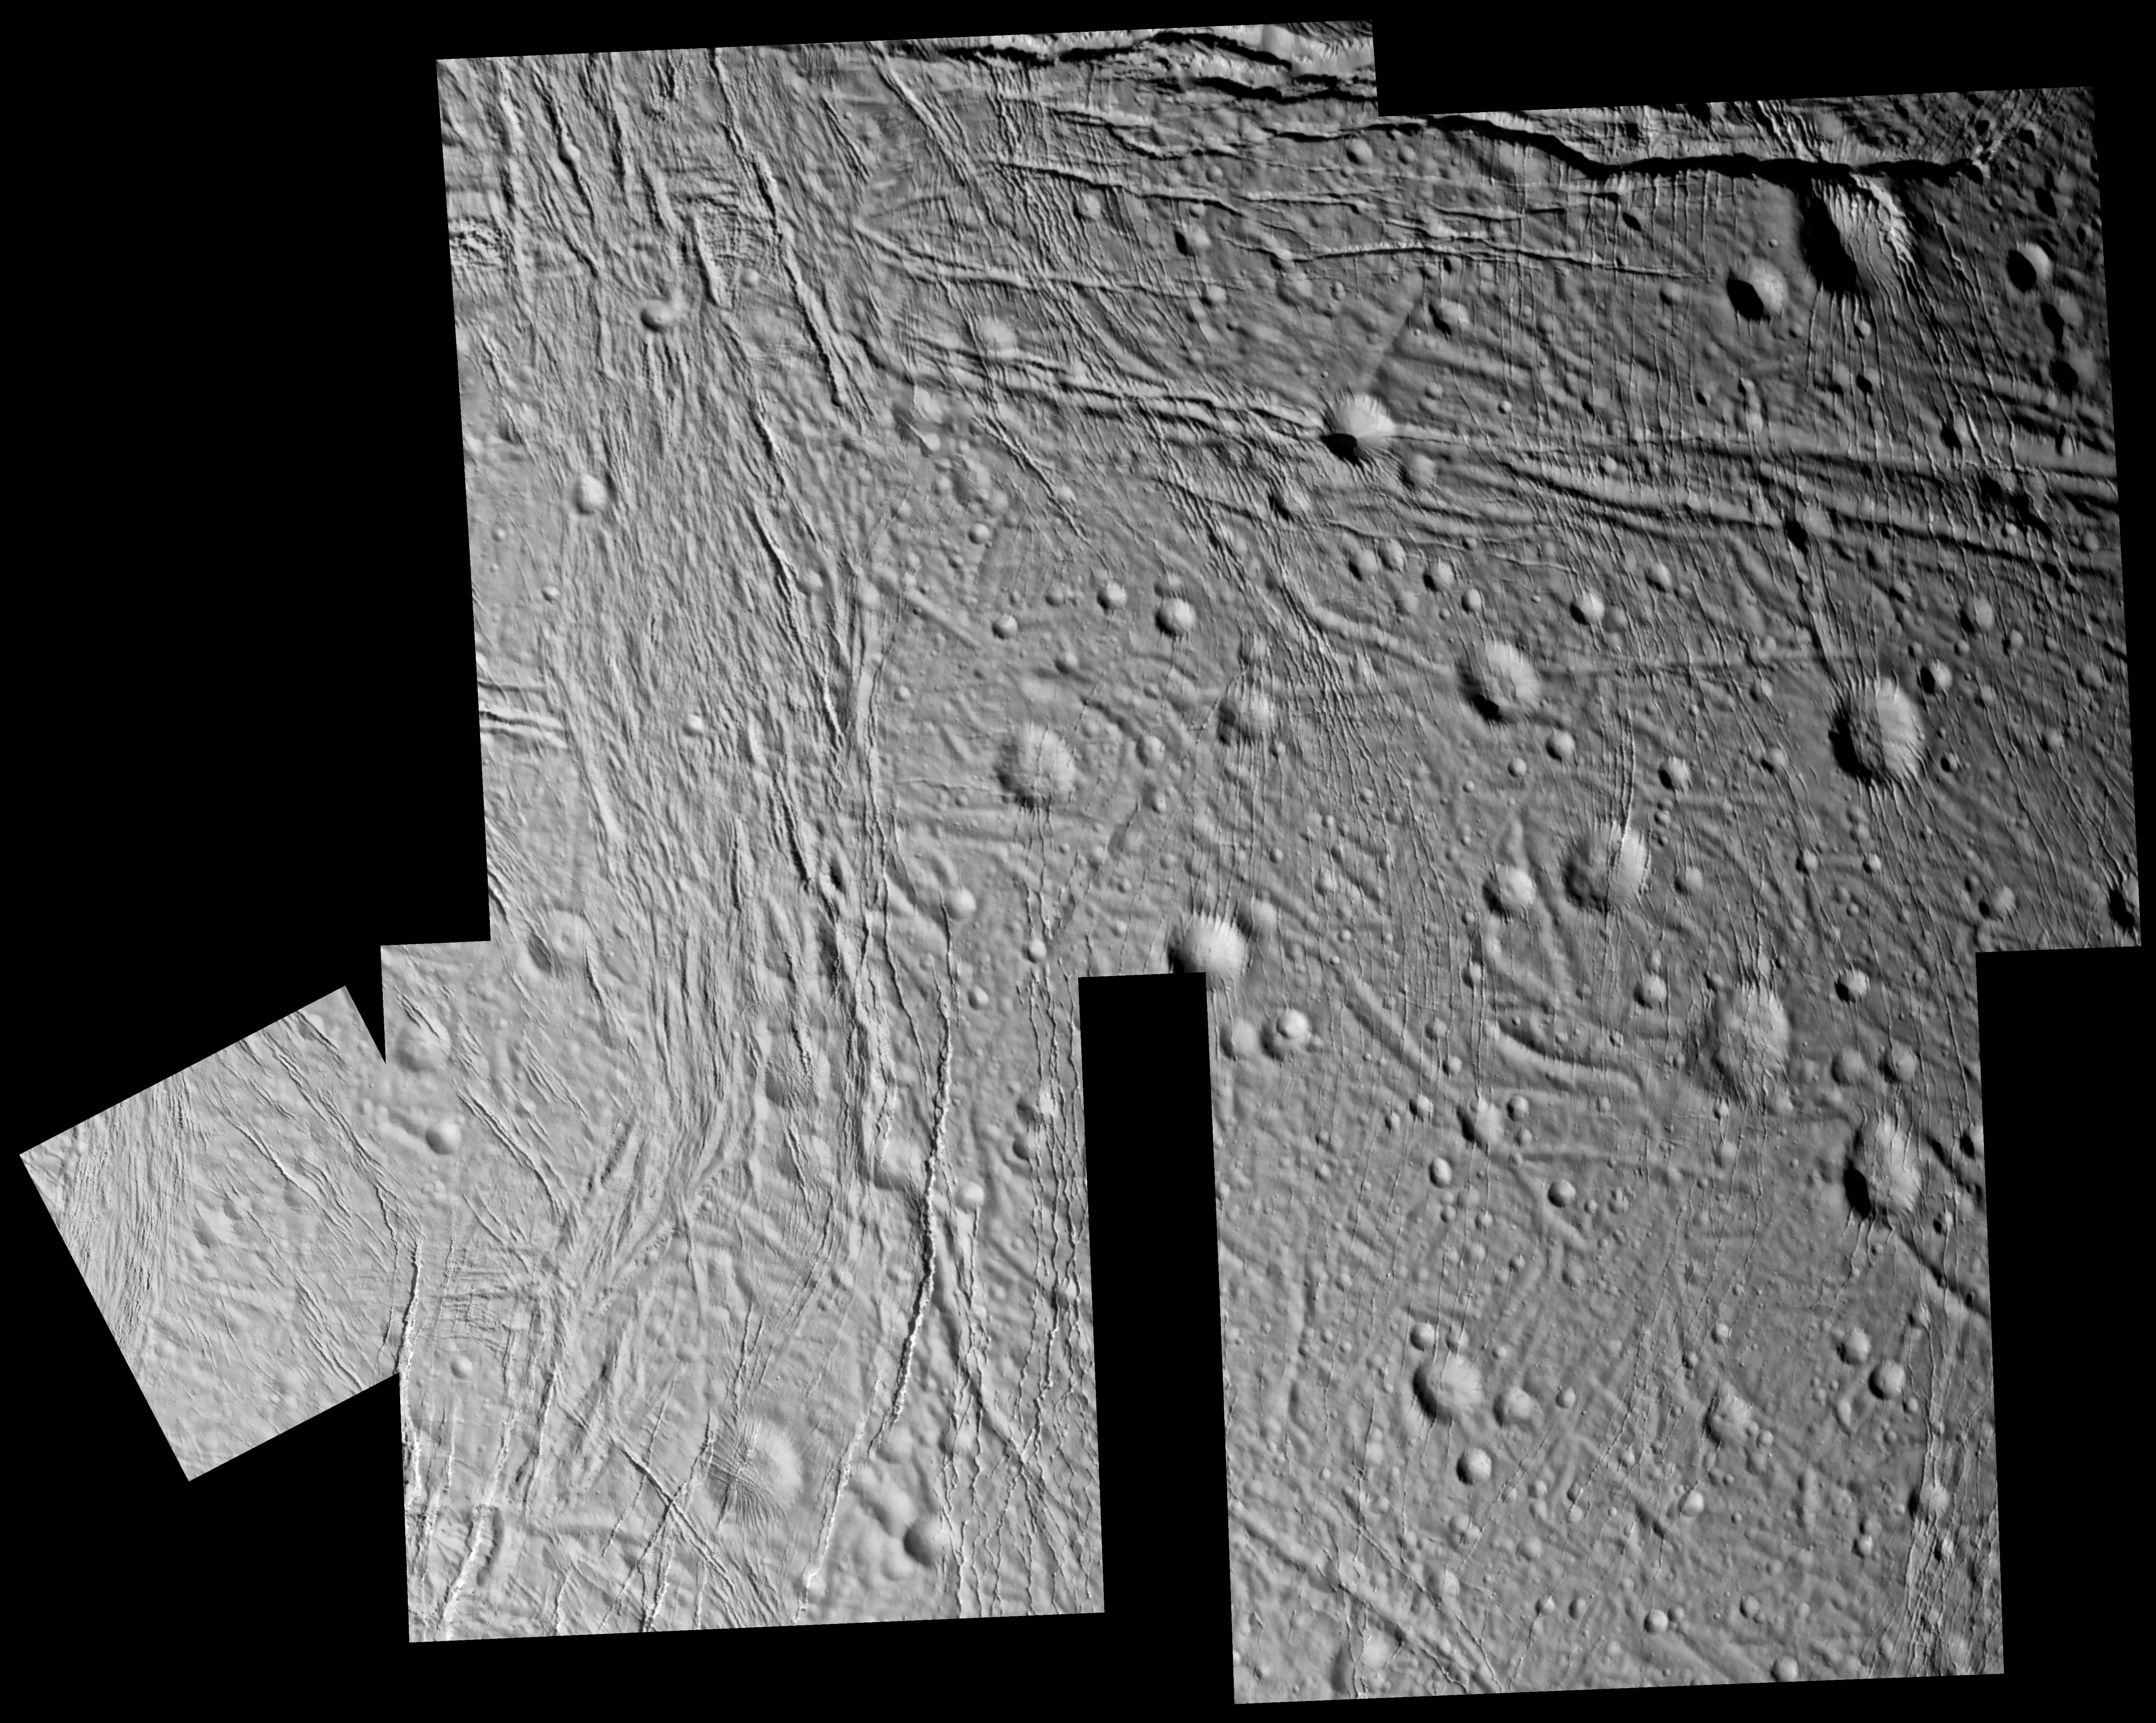

Moon with a Past

The complex history of Enceladus’ surface is revealed in great detail in this mosaic of images taken during Cassini’s closest encounter with this intriguing icy moon.

Fractures are nearly ubiquitous in this terrain, cutting across each other and across impact craters. Scientists can use the relationships between different features to determine the order in which they formed, thereby unraveling the moon’s past. For example, almost all the craters in this mosaic have fractures running through their rims and floors, indicating that the craters formed first. This means that Enceladus has been geologically active relatively recently, especially compared to some of its neighbors in the Saturn system.

There is an impressive variety of fractures visible here–from the wide east-west rifts near the upper left of the mosaic to the very fine north-south fractures in the center (which are approximately 100 to 400 meters, or 330 to 1,300 feet, across). Due to the complexity of this terrain, the task of unraveling Enceladus’ history promises to be a worthy challenge for planetary scientists.

The images in this mosaic were taken on March 9, 2005, in visible green light with the Cassini spacecraft narrow-angle camera at distances ranging from approximately 13,000 to 5,200 kilometers (8,000 to 3,200 miles) from Enceladus and at a Sun-Enceladus-spacecraft, or phase, angle ranging from 44 to 38 degrees. Resolution in the original images ranges from about 80 to 30 meters (260 to 100 feet) per pixel.

The Cassini-Huygens mission is a cooperative project of NASA, the European Space Agency and the Italian Space Agency. The Jet Propulsion Laboratory, a division of the California Institute of Technology in Pasadena, manages the mission for NASA’s Science Mission Directorate, Washington, D.C. The Cassini orbiter and its two onboard cameras were designed, developed and assembled at JPL. The imaging team is based at the Space Science Institute, Boulder, Colo.

Credit: NASA/JPL/Space Science Institute